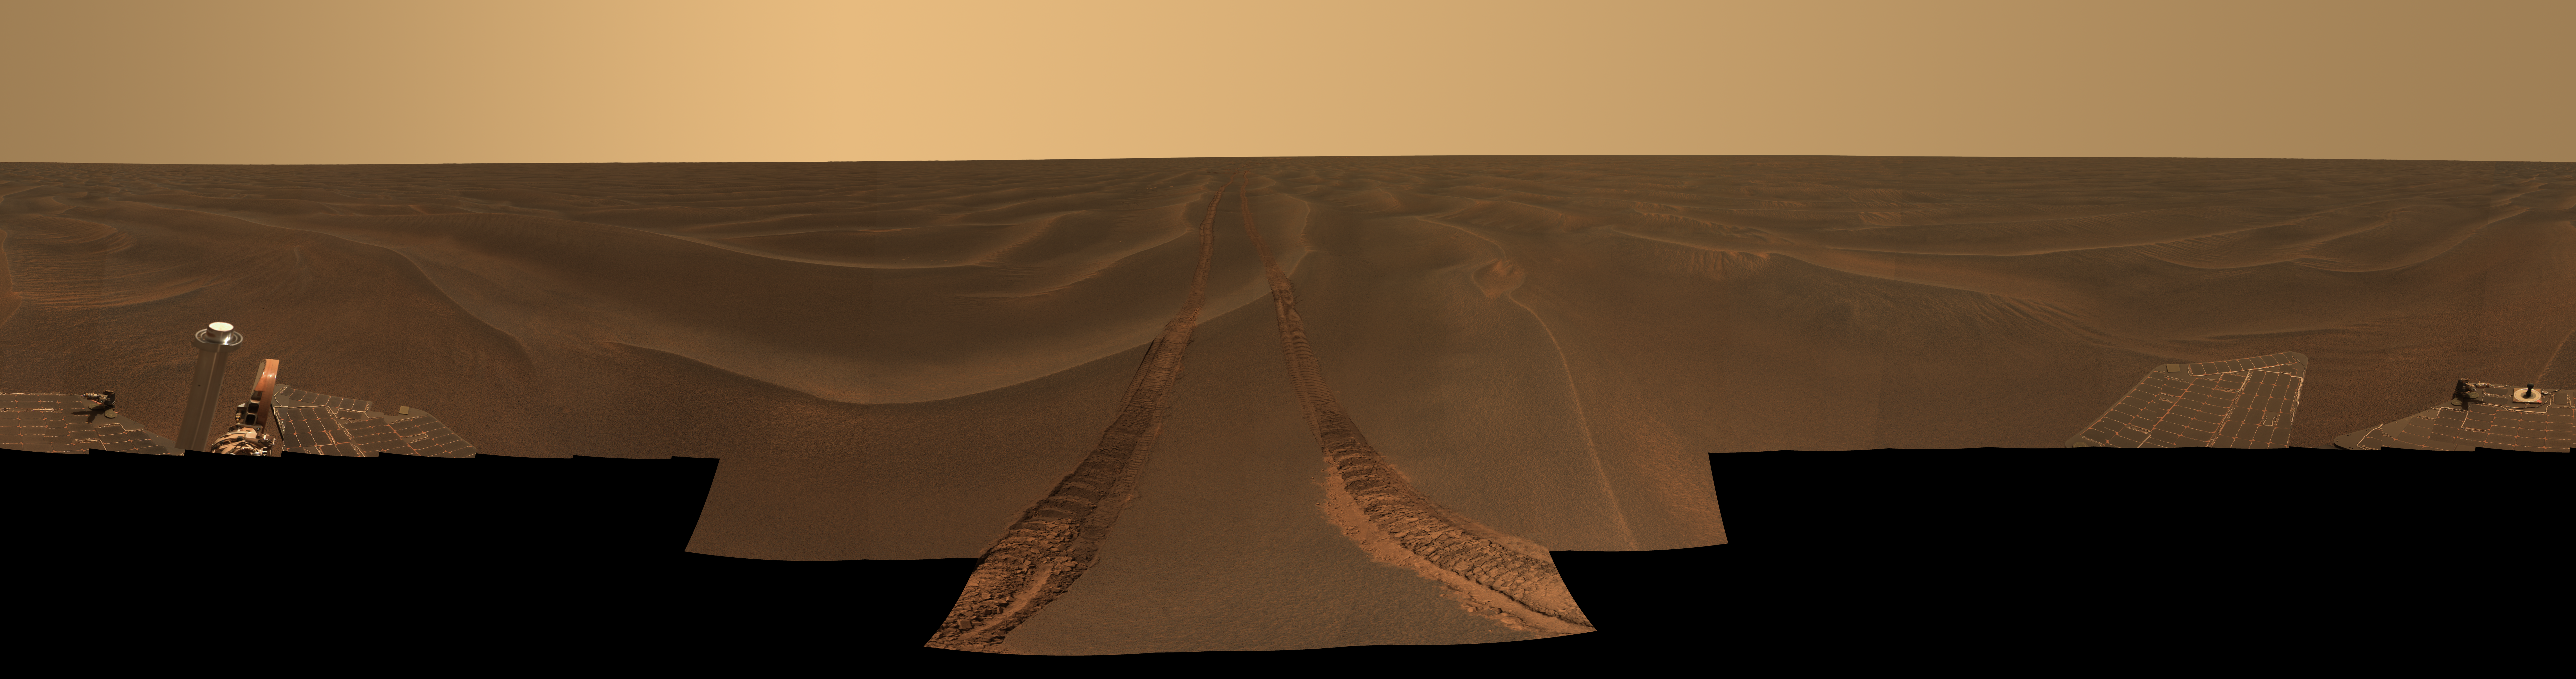

Opportunity’s ‘Rub al Khali’ Panorama

This panoramic image, dubbed “Rub al Khali,” was acquired by NASA’s Mars Exploration Rover Opportunity on the plains of Meridiani during the period from the rover’s 456th to 464th sols on Mars (May 6 to May 14, 2005). Opportunity was about 2 kilometers (1.2 miles) south of “Endurance Crater” at a place known informally as “Purgatory Dune.”

The rover was stuck in the dune’s deep fine sand for more than a month. “Rub al Khali” (Arabic translation: “the empty quarter”) was chosen as the name for this panorama because it is the name of a similarly barren, desolate part of the Saudi Arabian desert on Earth.

The view spans 360 degrees. It consists of images obtained in 97 individual pointings of the panoramic camera. The camera took images with five camera filters at each pointing. This 22,780-by-6,000-pixel mosaic is an approximately true-color rendering generated using the images acquired through filters admitting light wavelengths of 750, 530, and 480 nanometers.

Lighting varied during the nine sols it took to acquire this panorama, resulting in some small image seams within the mosaic. These seams have been smoothed in sky parts of the mosaic to better simulate the vista that a person would see if able to view it all at the same time on Mars.

Opportunity’s tracks leading back to the north (center of the panorama) are a reminder of the rover’s long trek from Endurance Crater. The deep ruts dug by Opportunity’s wheels as it became stuck in the sand appear in the foreground. The crest and trough of the last ripple the rover crossed before getting stuck is visible in the center. These wind-formed sand features are only about 10 to 15 centimeters (4 to 6 inches) tall. The crest of the actual ripple where the rover got stuck can be seen just to the right of center. The tracks and a few other places on and near ripple crests can be seen in this color image to be dustier than the undisturbed or “normal” plains soils in Meridiani. Since the time these ruts were made, some of the dust there has been blown away by the wind, reaffirming the dynamic nature of the martian environment, even in this barren, ocean-like desert of sand.

Credit: NASA/JPL/Cornell